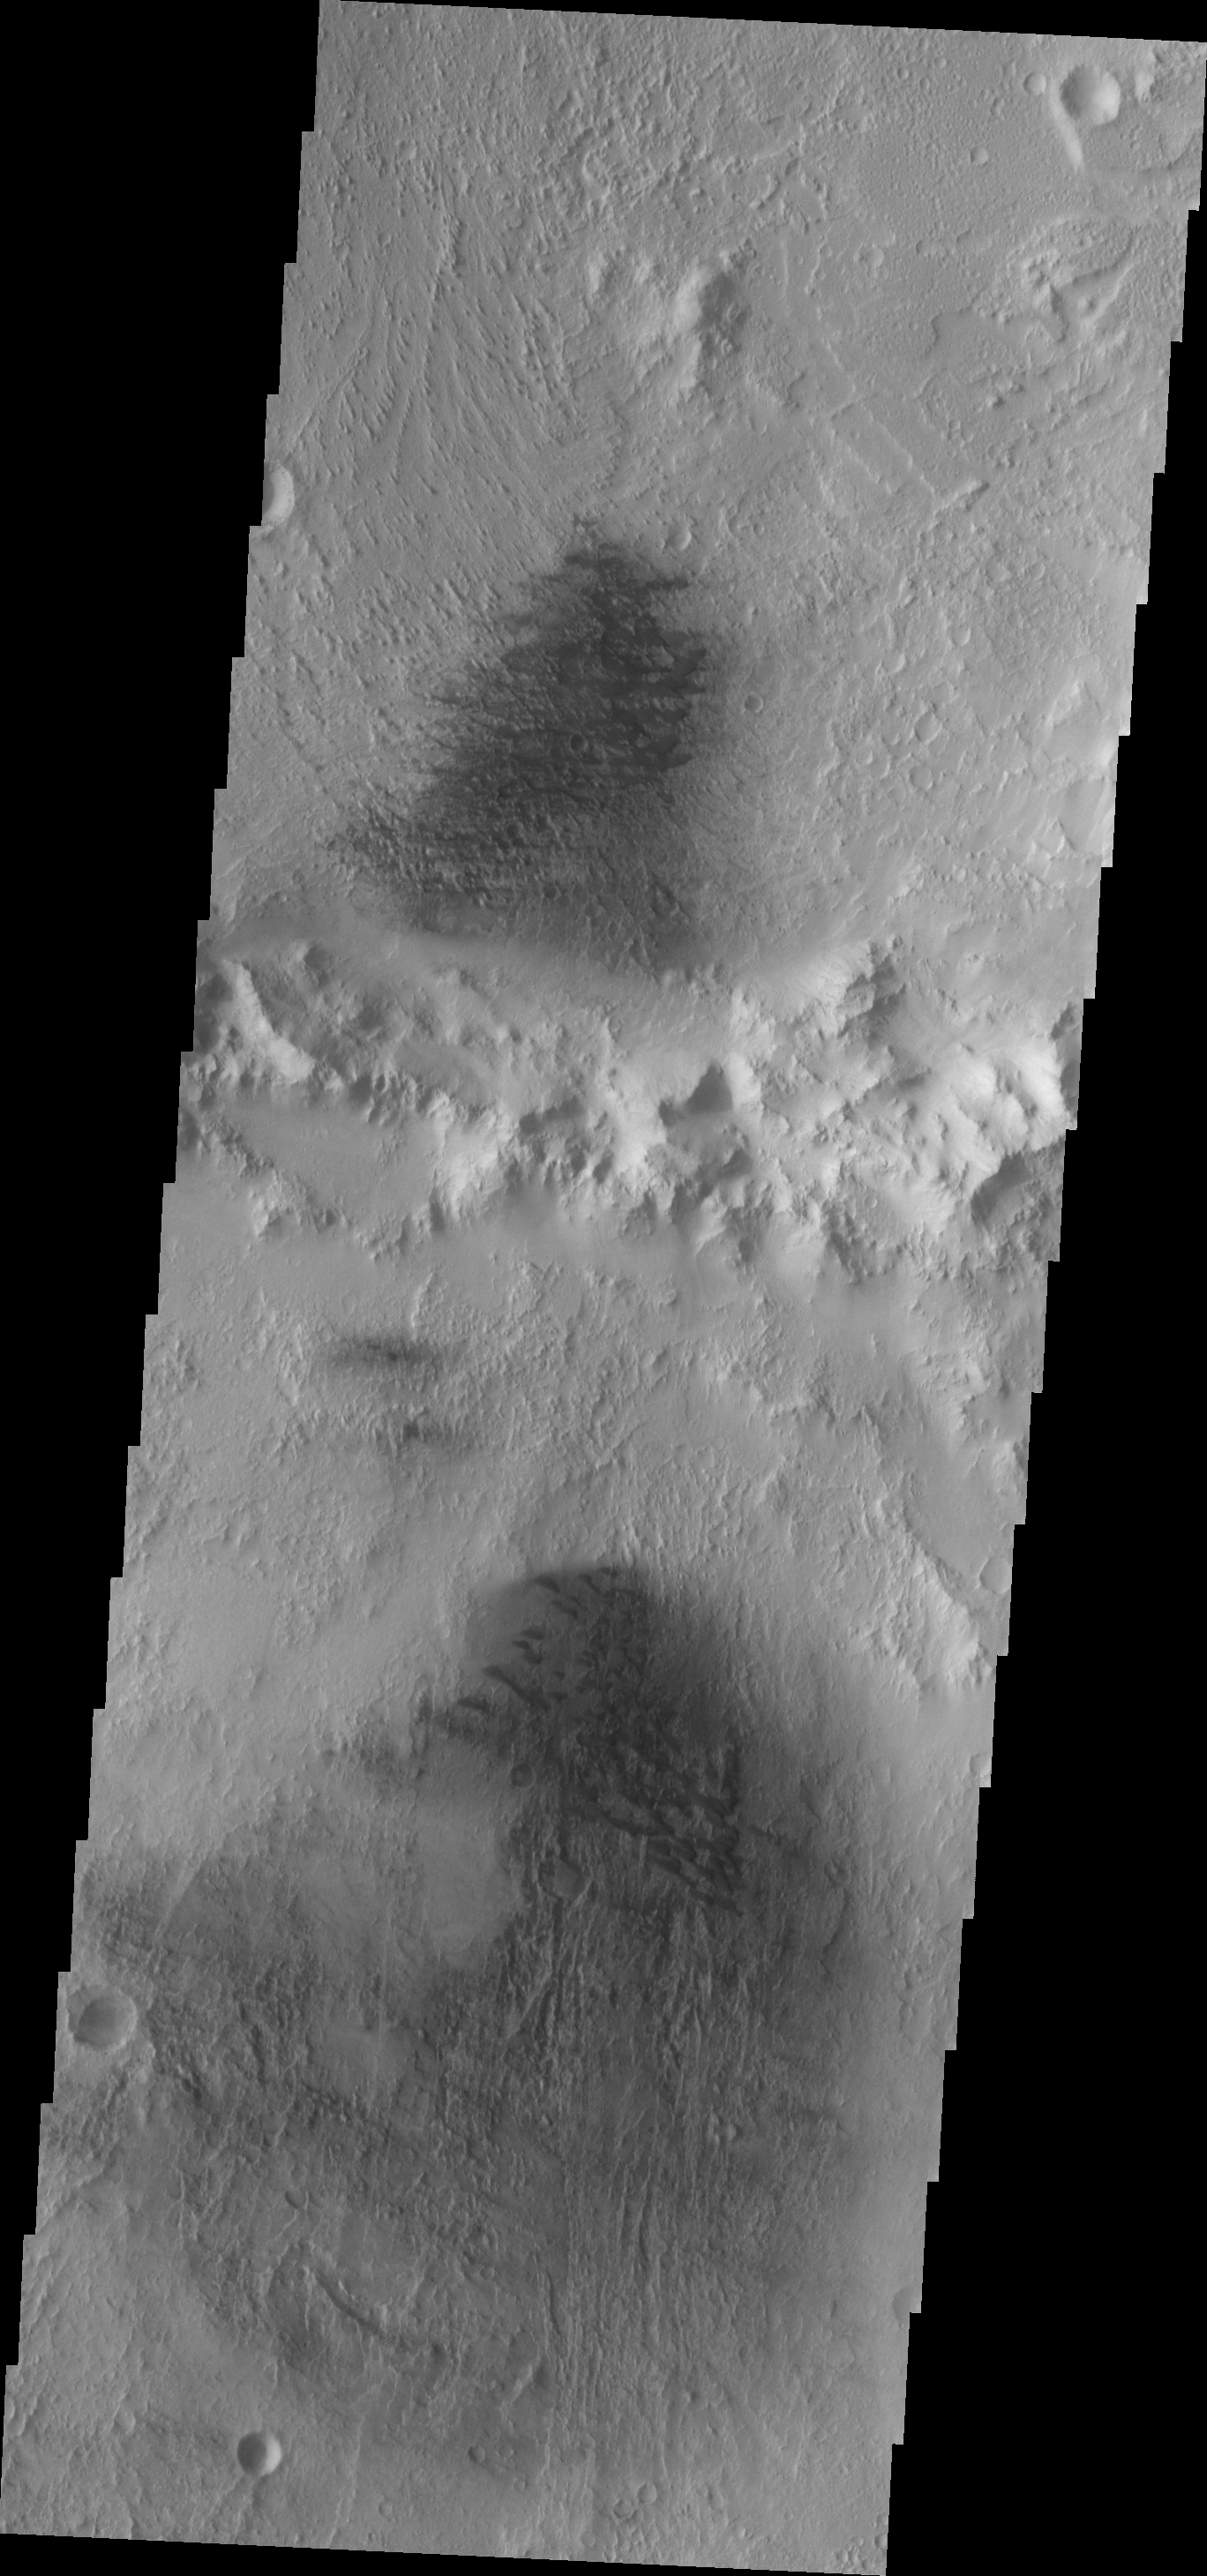

Dunes

This VIS image shows the northern part of Du Martheray Crater and the smaller crater on its rim. Both craters have floor features showing evidence of both wind erosion and wind deposition. The small, dark sand dunes are easily seen against the brighter eroded background.

Image information: VIS instrument. Latitude 5.8N, Longitude 94.0E. 18 meter/pixel resolution.

Please see the THEMIS Data Citation Note for details on crediting THEMIS images.

Note: this THEMIS visual image has not been radiometrically nor geometrically calibrated for this preliminary release. An empirical correction has been performed to remove instrumental effects. A linear shift has been applied in the cross-track and down-track direction to approximate spacecraft and planetary motion. Fully calibrated and geometrically projected images will be released through the Planetary Data System in accordance with Project policies at a later time.

NASA’s Jet Propulsion Laboratory manages the 2001 Mars Odyssey mission for NASA’s Office of Space Science, Washington, D.C. The Thermal Emission Imaging System (THEMIS) was developed by Arizona State University, Tempe, in collaboration with Raytheon Santa Barbara Remote Sensing. The THEMIS investigation is led by Dr. Philip Christensen at Arizona State University. Lockheed Martin Astronautics, Denver, is the prime contractor for the Odyssey project, and developed and built the orbiter. Mission operations are conducted jointly from Lockheed Martin and from JPL, a division of the California Institute of Technology in Pasadena.

Credit: NASA/JPL/ASU